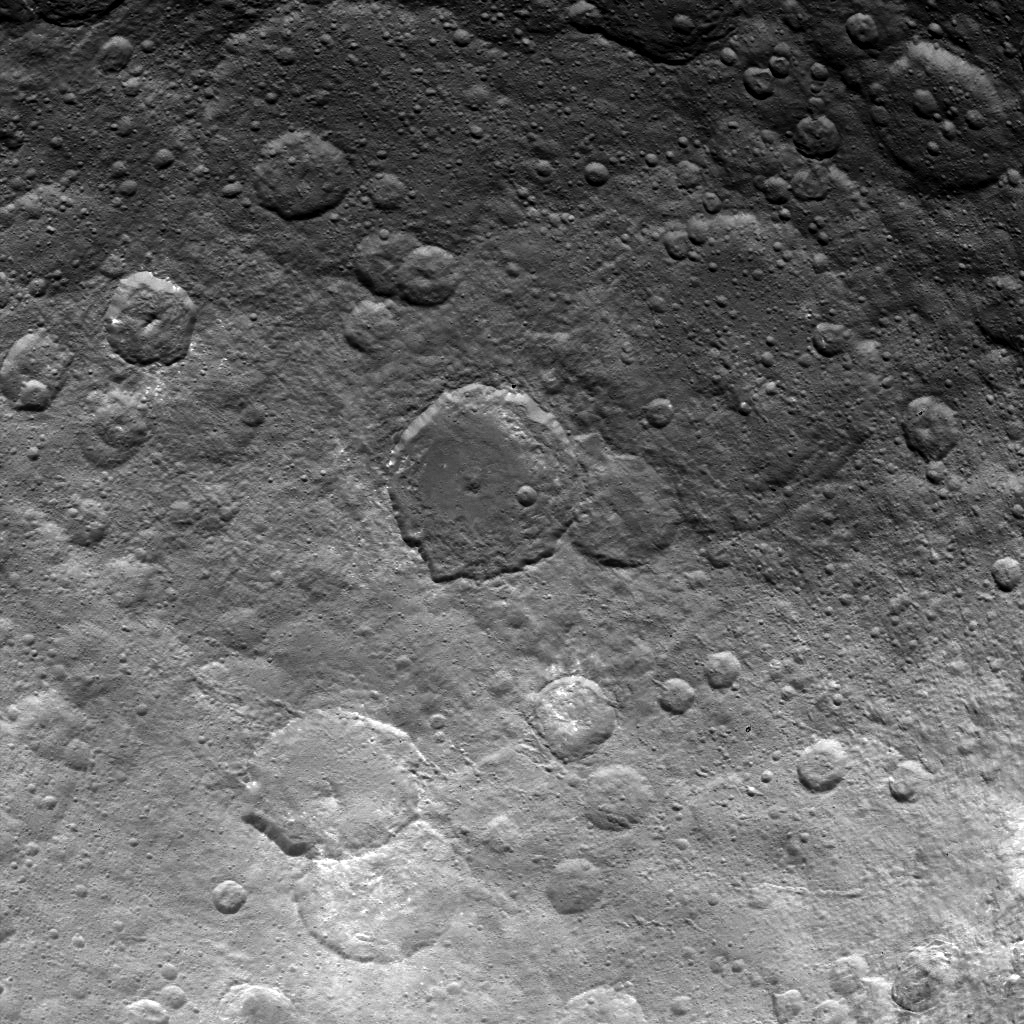

Dawn Survey Orbit Image 26

This image, taken by NASA’s Dawn spacecraft, shows dwarf planet Ceres from an altitude of 2,700 miles (4,400 kilometers). The image, with a resolution of 1,400 feet (410 meters) per pixel, was taken on June 24, 2015.

Dawn’s mission is managed by JPL for NASA’s Science Mission Directorate in Washington. Dawn is a project of the directorate’s Discovery Program, managed by NASA’s Marshall Space Flight Center in Huntsville, Alabama. UCLA is responsible for overall Dawn mission science. Orbital ATK, Inc., in Dulles, Virginia, designed and built the spacecraft. The German Aerospace Center, the Max Planck Institute for Solar System Research, the Italian Space Agency and the Italian National Astrophysical Institute are international partners on the mission team.

Credit: NASA/JPL-Caltech/UCLA/MPS/DLR/IDA